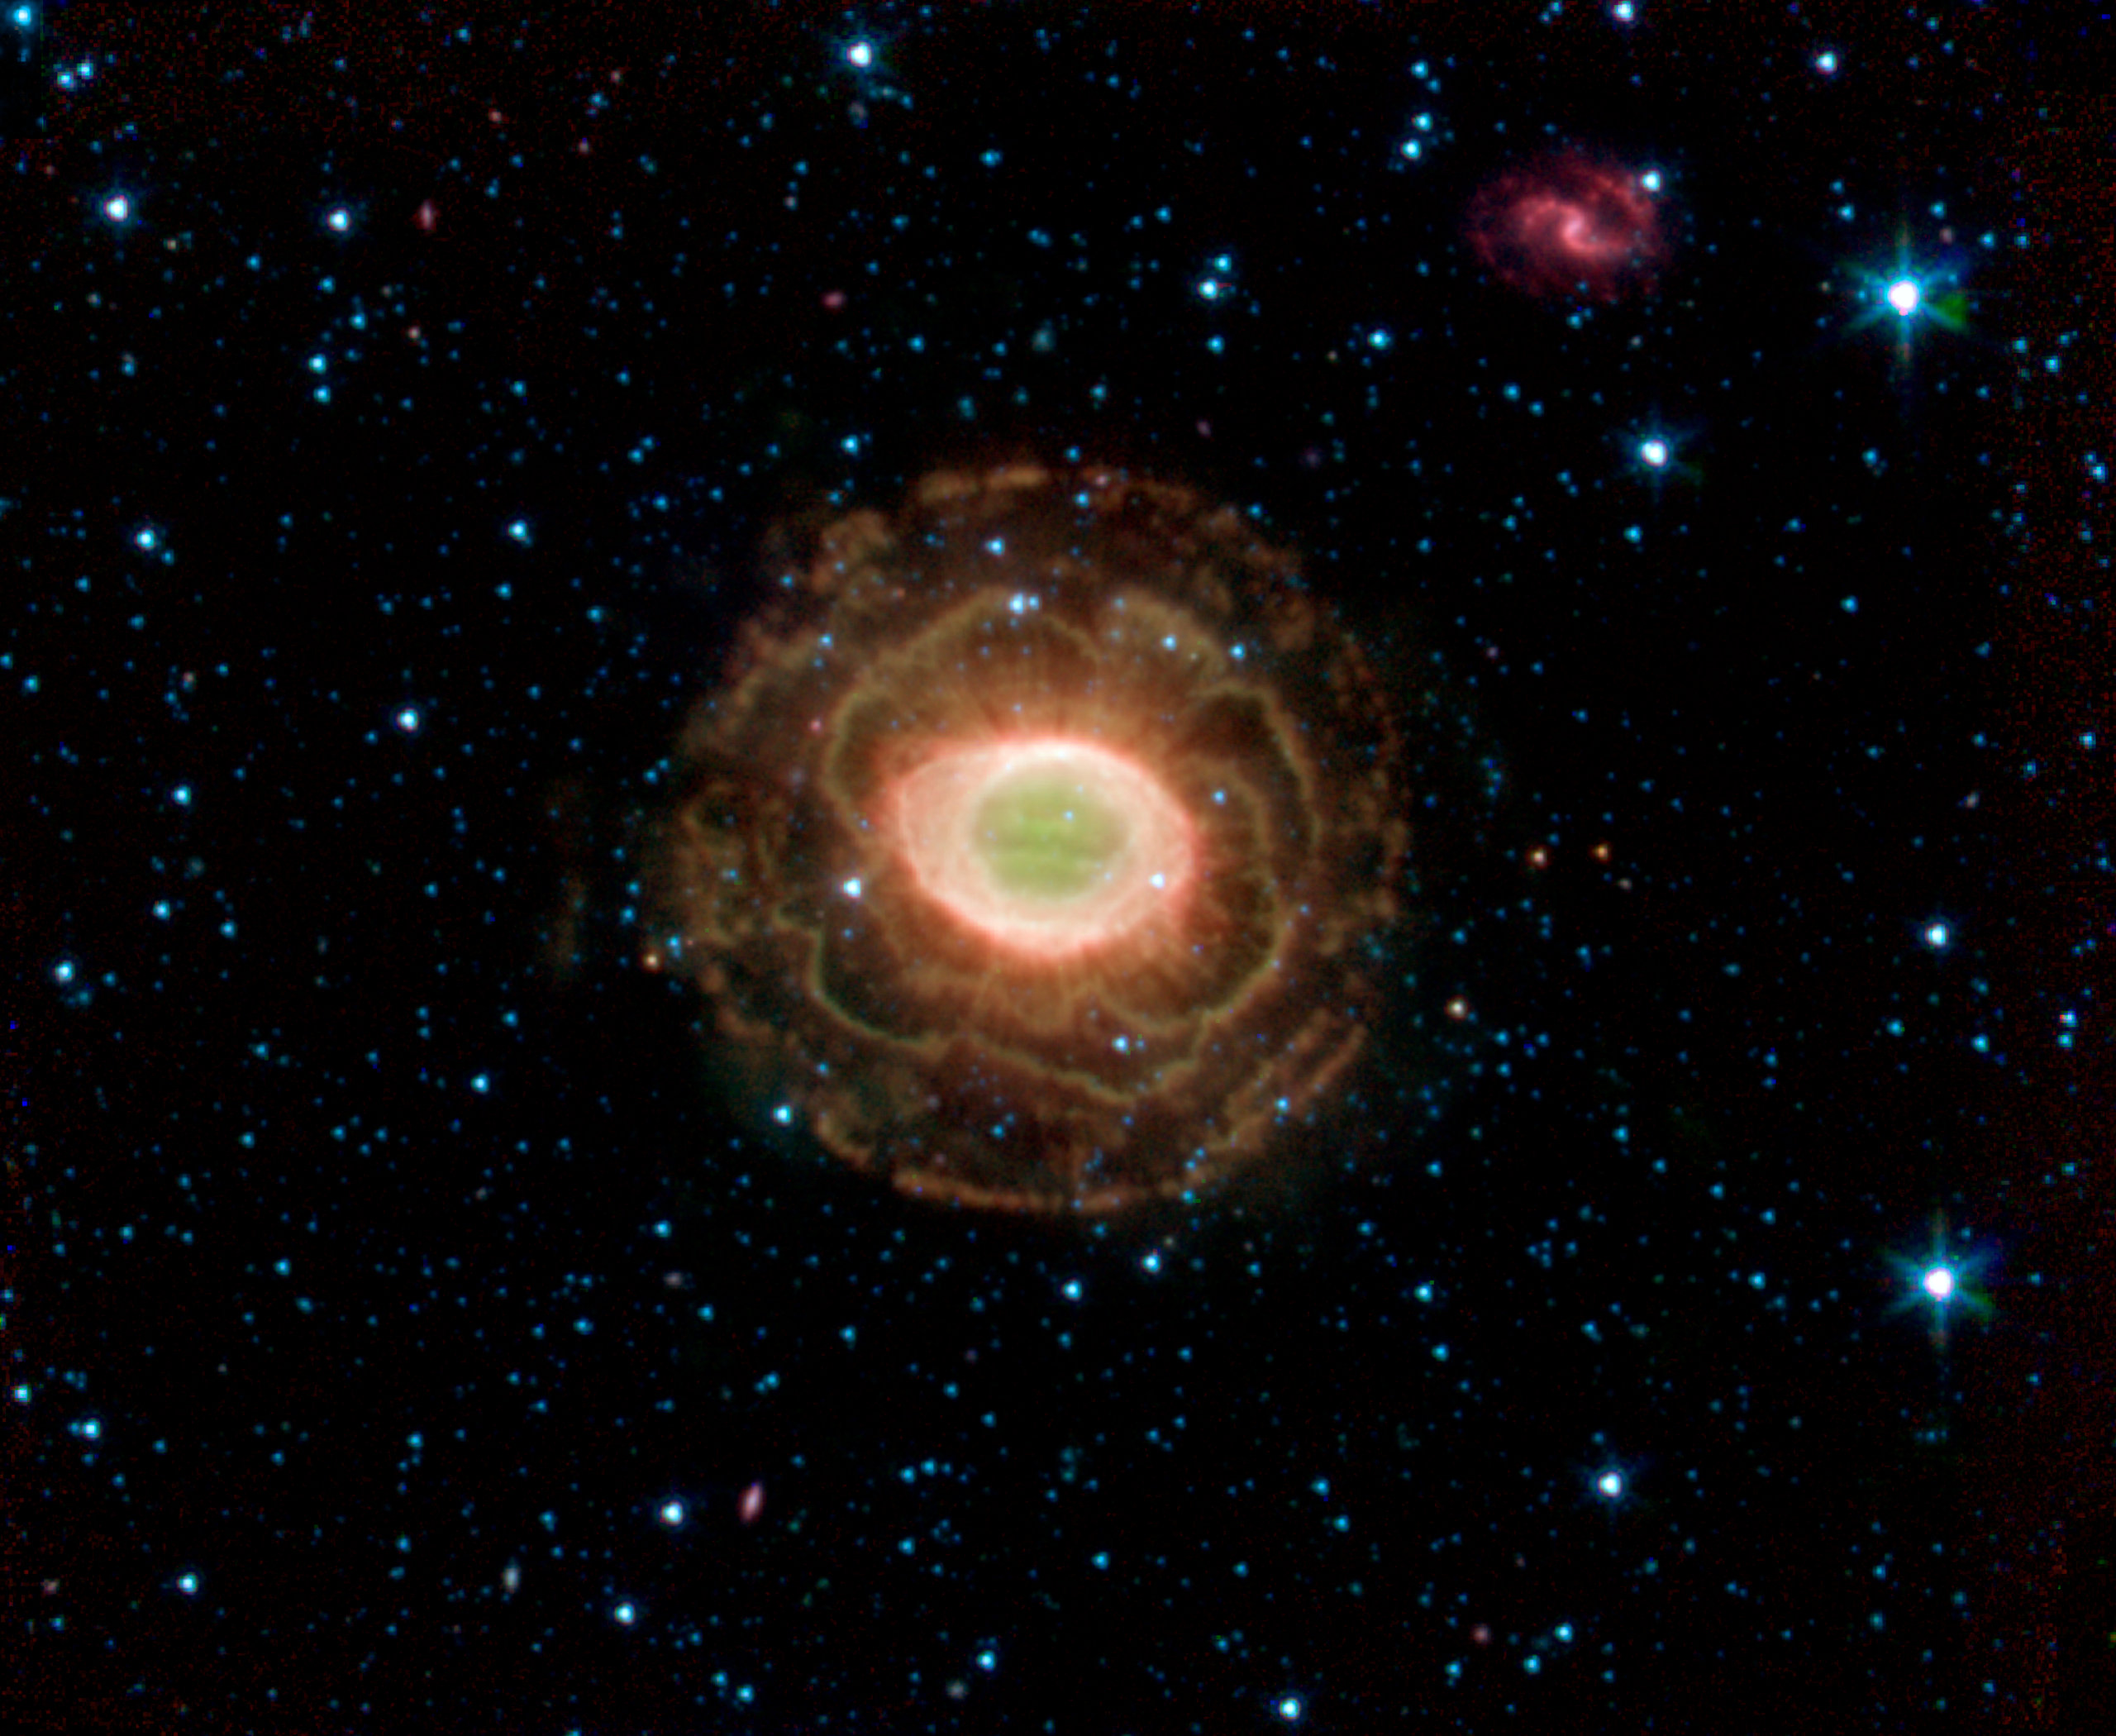

Infrared Ring Nebula

NASA's Spitzer Space Telescope finds a delicate flower in the Ring Nebula, as shown in this image. The outer shell of this planetary nebula looks surprisingly similar to the delicate petals of a camellia blossom. A planetary nebula is a shell of material ejected from a dying star. Located about 2,000 light years from Earth in the constellation Lyra, the Ring Nebula is also known as Messier Object 57 and NGC 6720. It is one of the best examples of a planetary nebula and a favorite target of amateur astronomers.

The "ring" is a thick cylinder of glowing gas and dust around the doomed star. As the star begins to run out of fuel, its core becomes smaller and hotter, boiling off its outer layers.

The telescope's infrared array camera detected this material expelled from the withering star. Previous images of the Ring Nebula taken by visible-light telescopes usually showed just the inner glowing loop of gas around the star. The outer regions are especially prominent in this new image because Spitzer sees the infrared light from hydrogen molecules. The molecules emit infrared light because they have absorbed ultraviolet radiation from the star or have been heated by the wind from the star.

Credit: NASA/JPL-Caltech/J. Hora (Harvard-Smithsonian CfA)